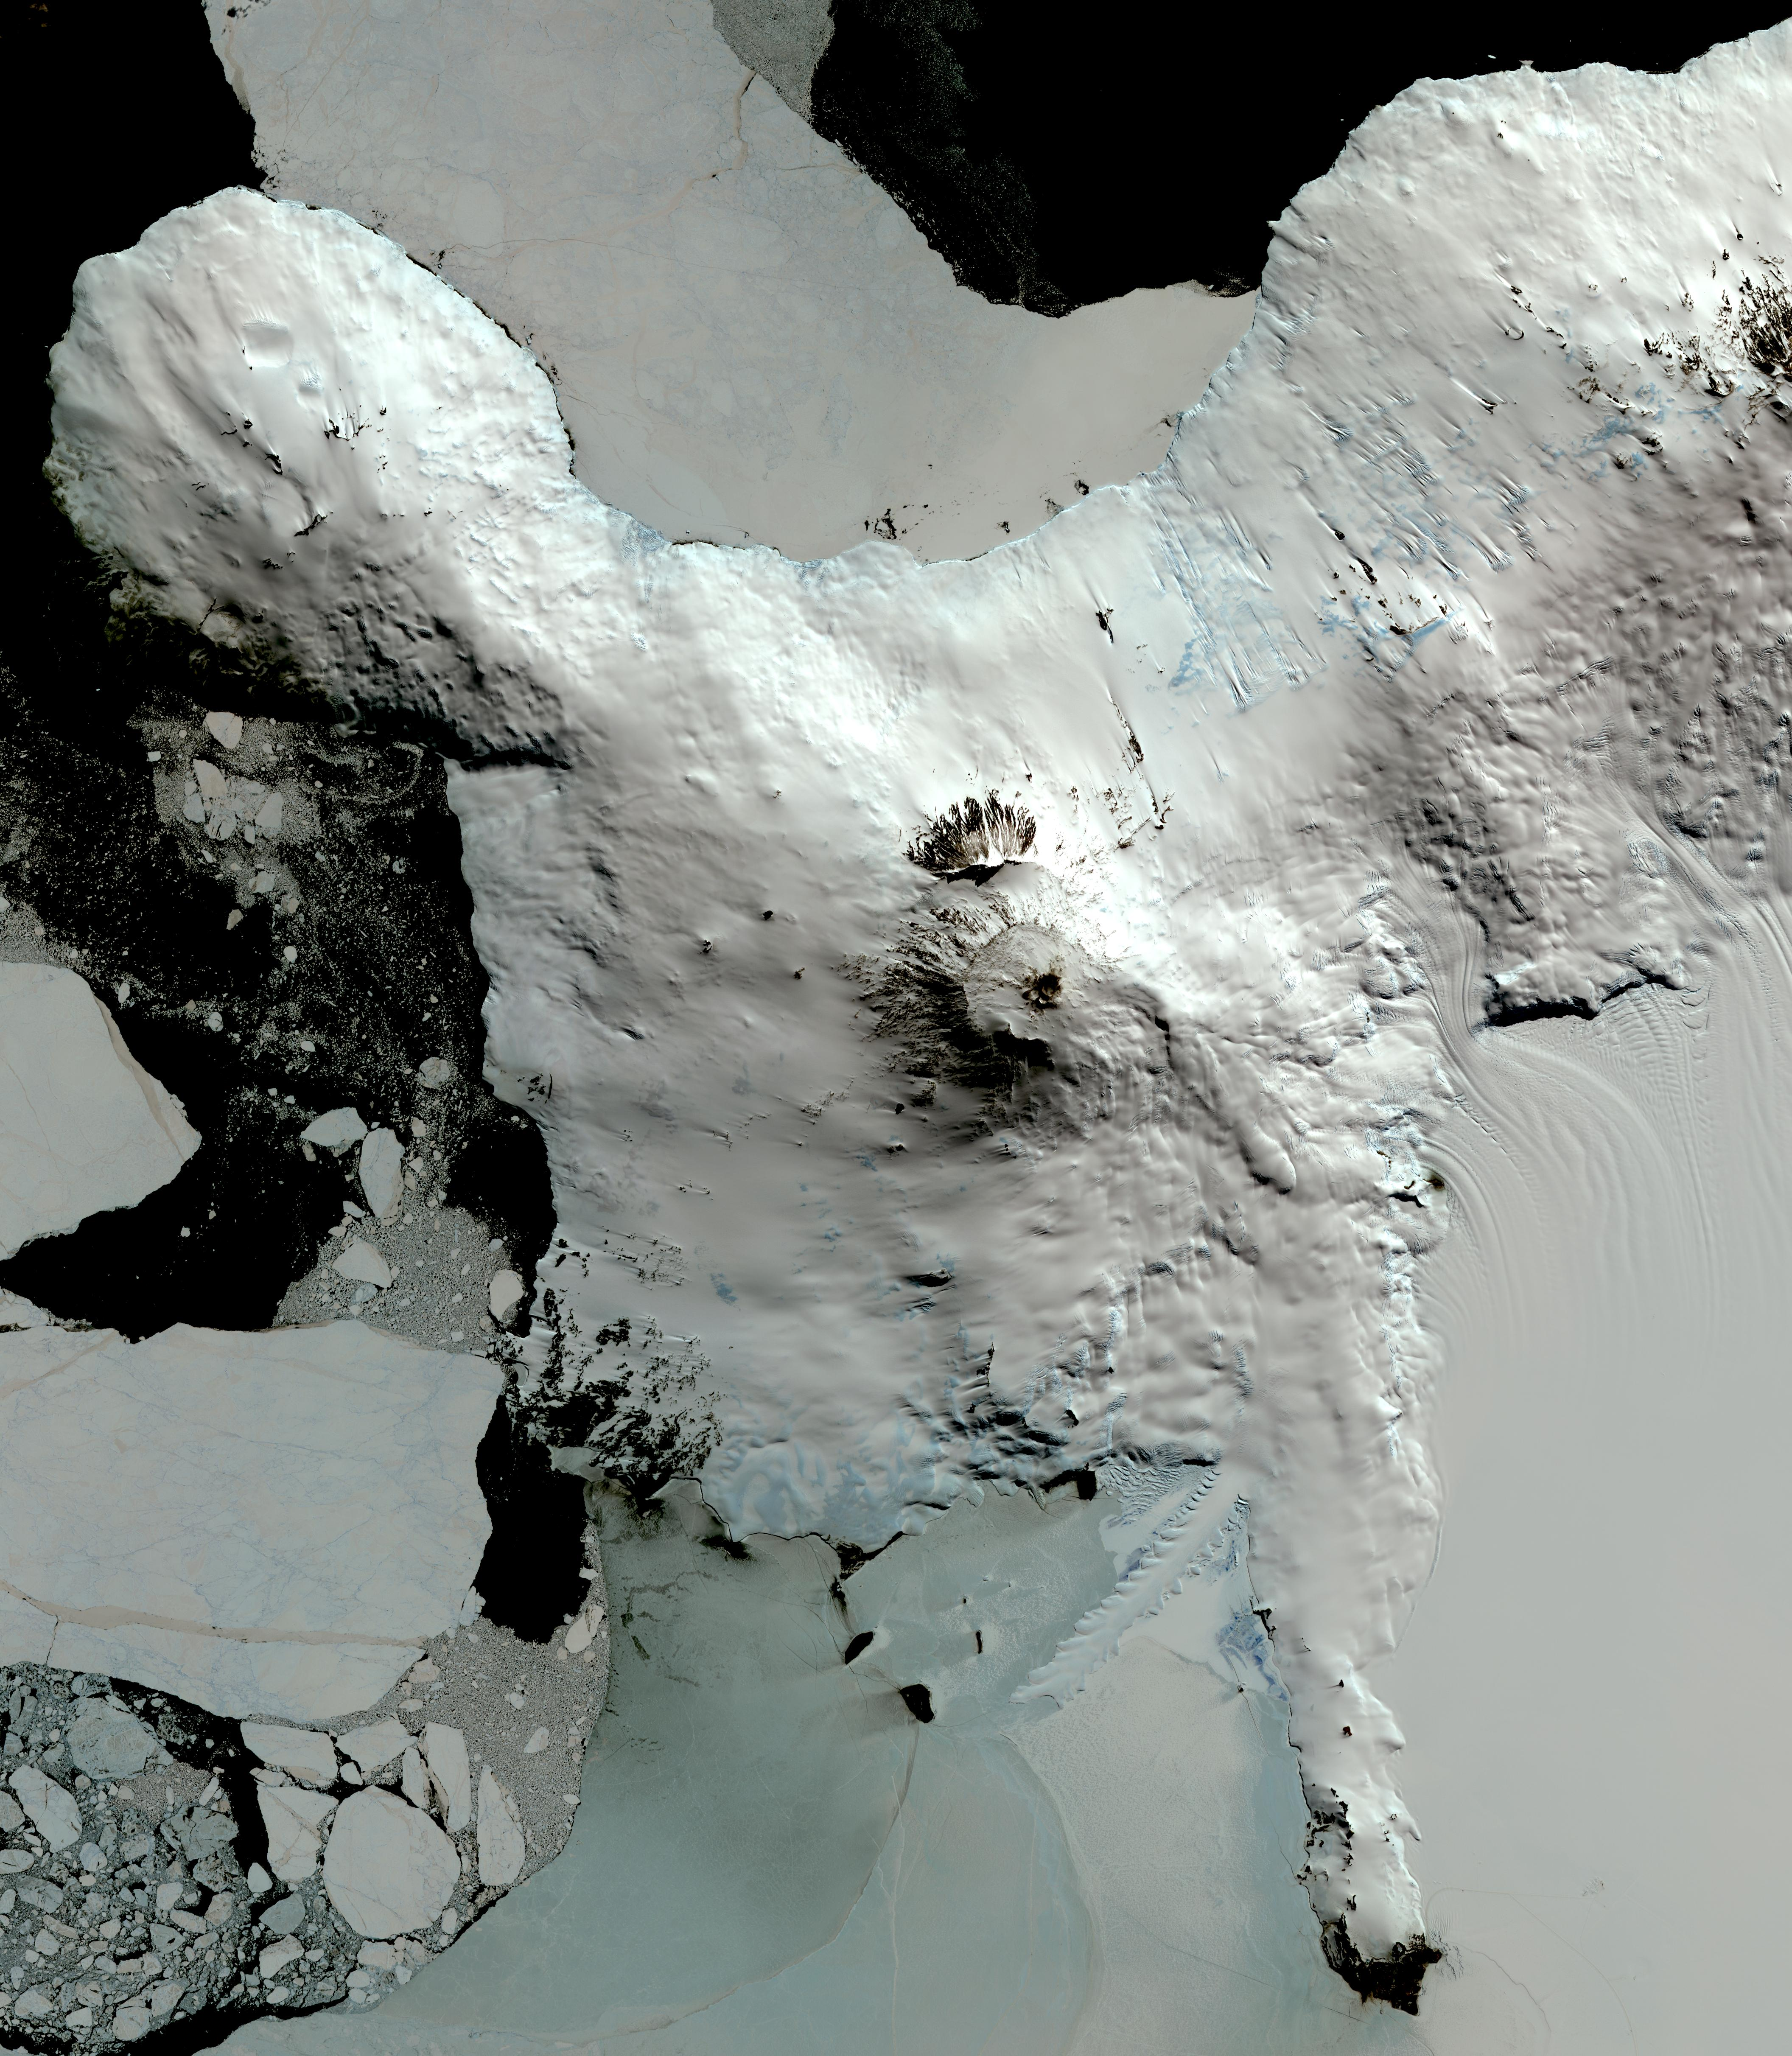

Mt. Erebus, Antarctica

Mount Erebus, the world’s southernmost historically active volcano, overlooks the McMurdo research station on Ross Island. The 3794-m-high Erebus is the largest of three major volcanoes forming the crudely triangular Ross Island. An elliptical 500 x 600 m wide, 110-m-deep crater truncates the summit and contains an active lava lake within a 250-m-wide, 100-m-deep inner crater. The glacier-covered volcano was erupting when first sighted by Captain James Ross in 1841. Continuous lava-lake activity with minor explosions, punctuated by occasional larger strombolian explosions that eject bombs onto the crater rim, has been documented since 1972, but has probably been occurring for much of the volcano’s recent history. The image was acquired December 31, 2013, covers an area of 63 x 73 km, and is located at 77.5 degrees south, 167.1 degrees east.

With its 14 spectral bands from the visible to the thermal infrared wavelength region and its high spatial resolution of 15 to 90 meters (about 50 to 300 feet), ASTER images Earth to map and monitor the changing surface of our planet. ASTER is one of five Earth-observing instruments launched Dec. 18, 1999, on Terra. The instrument was built by Japan’s Ministry of Economy, Trade and Industry. A joint U.S./Japan science team is responsible for validation and calibration of the instrument and data products.

The broad spectral coverage and high spectral resolution of ASTER provides scientists in numerous disciplines with critical information for surface mapping and monitoring of dynamic conditions and temporal change. Example applications are: monitoring glacial advances and retreats; monitoring potentially active volcanoes; identifying crop stress; determining cloud morphology and physical properties; wetlands evaluation; thermal pollution monitoring; coral reef degradation; surface temperature mapping of soils and geology; and measuring surface heat balance.

The U.S. science team is located at NASA’s Jet Propulsion Laboratory, Pasadena, Calif. The Terra mission is part of NASA’s Science Mission Directorate, Washington, D.C.

Credit: NASA/GSFC/METI/ERSDAC/JAROS, and U.S./Japan ASTER Science Team